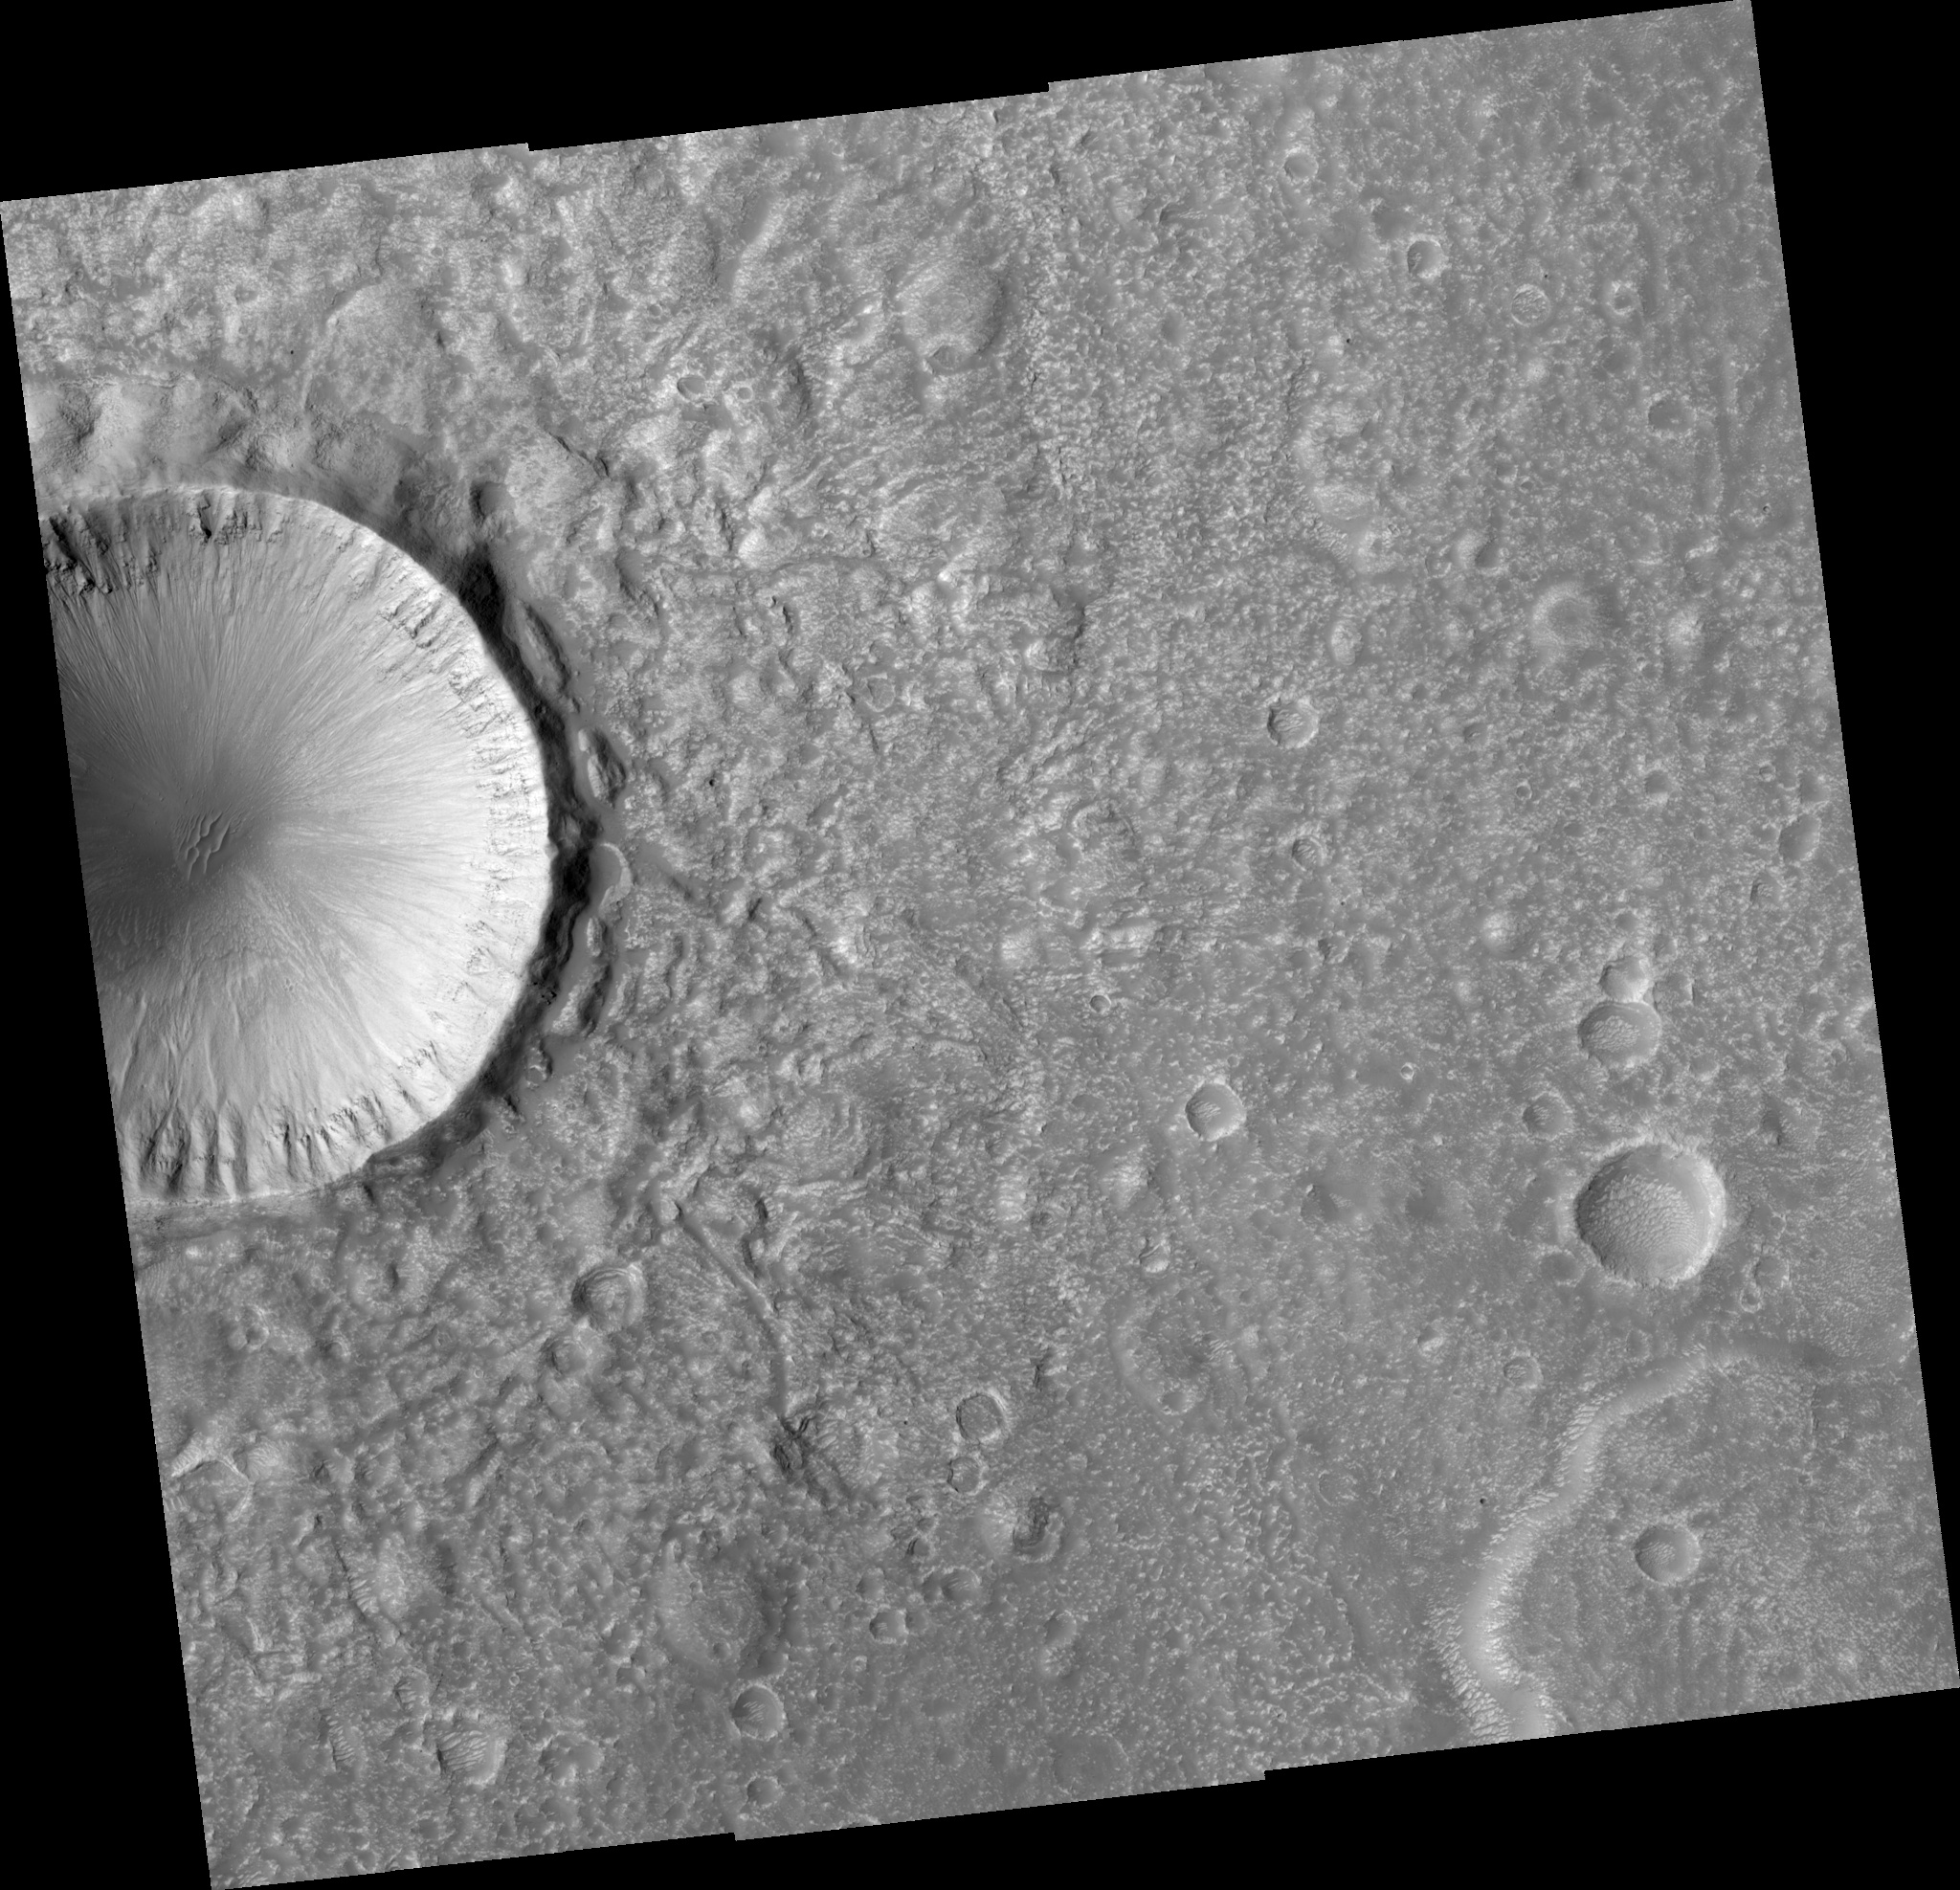

Crater Ejecta Morphology

Image PSP_001448_2135 was taken by the High Resolution Imaging Science Experiment (HiRISE) camera onboard the Mars Reconnaissance Orbiter spacecraft on November 17, 2006. The complete image is centered at 33.0 degrees latitude, 143.7 degrees East longitude. The range to the target site was 292.9 km (183.1 miles). At this distance the image scale ranges from 29.3 cm/pixel (with 1 x 1 binning) to 58.6 cm/pixel (with 2 x 2 binning). The image shown here has been map-projected to 25 cm/pixel and north is up. The image was taken at a local Mars time of 3:23 PM and the scene is illuminated from the west with a solar incidence angle of 48 degrees, thus the sun was about 42 degrees above the horizon. At a solar longitude of 136.6 degrees, the season on Mars is Northern Summer.

NASA’s Jet Propulsion Laboratory, a division of the California Institute of Technology in Pasadena, manages the Mars Reconnaissance Orbiter for NASA’s Science Mission Directorate, Washington. Lockheed Martin Space Systems, Denver, is the prime contractor for the project and built the spacecraft. The High Resolution Imaging Science Experiment is operated by the University of Arizona, Tucson, and the instrument was built by Ball Aerospace and Technology Corp., Boulder, Colo.

Credit: NASA/JPL/Univ. of Arizona